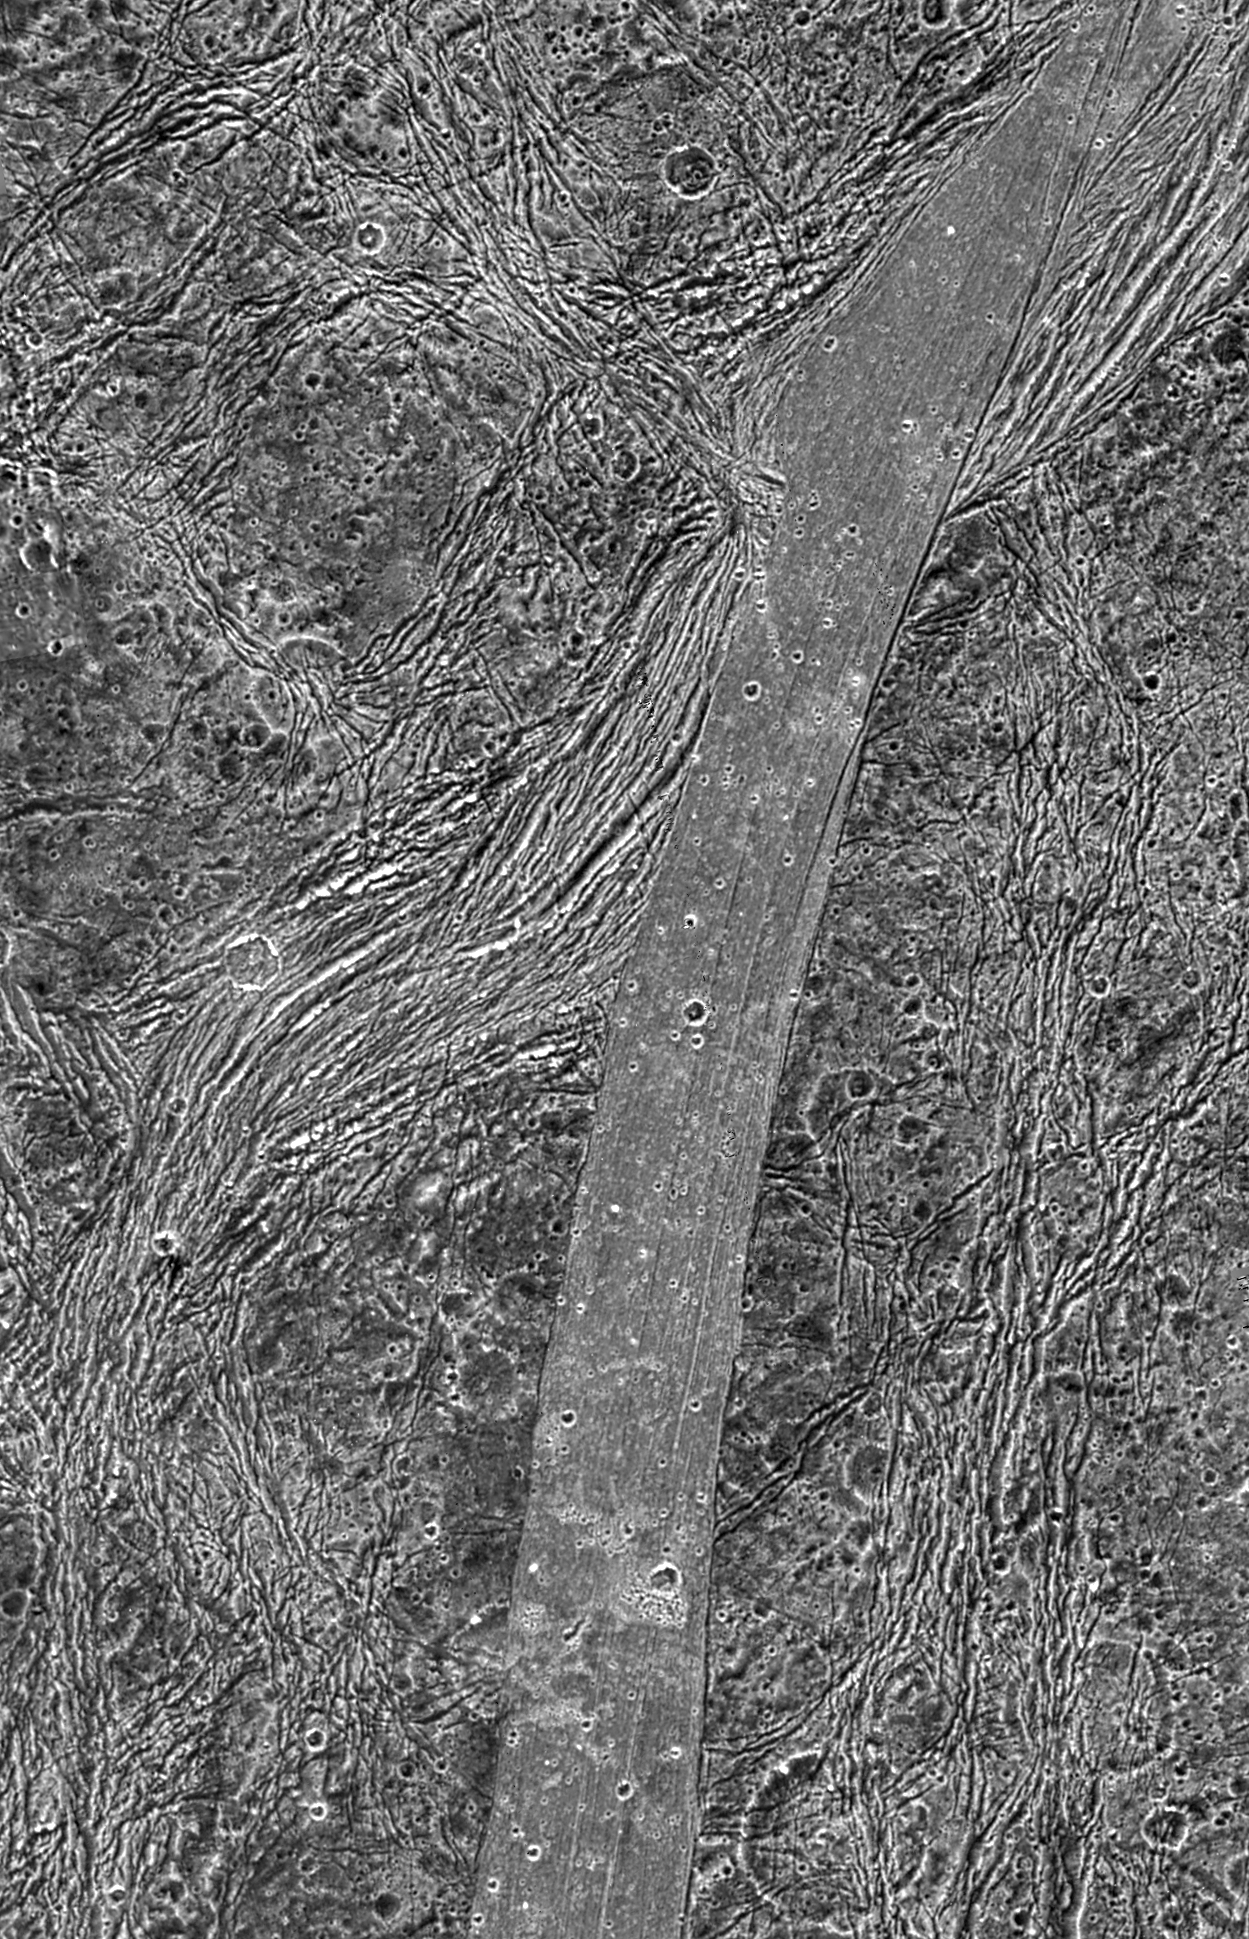

Regional View of Bright and Dark Terrain

This view of the Nicholson Regio/Arbela Sulcus region on Jupiter’s moon Ganymede, taken by NASA’s Galileo spacecraft, shows the stark contrast between the smooth bright terrain and the surrounding highly fractured dark terrain.

This observation was designed in part to distinguish between different models for how Arbela Sulcus and other groove lanes on Ganymede were formed. The volcanic model suggests that a relatively clean, water-rich lava filled a tectonic depression, then cooled to create a smooth surface. Tectonic models suggest that focused faulting and deformation of older dark terrain destroyed the pre-existing texture, which was brightened by exposure of underlying, clean ice. Analysis of these photos suggests a third and unexpected possibility: Arbela Sulcus may be similar to some bands on another of Jupiter’s moons, Europa, formed by tectonic crustal spreading and renewal.

North is to the upper left of the picture and the Sun illuminates the surface from the west. The image, centered at ?14 degrees latitude and 347 degrees longitude, covers an area approximately 258 by 116 kilometers (160 by 72 miles). The resolution is 133 meters (436 feet) per picture element. The images were taken on May 20, 2000, at a range of 13,100 kilometers (8,140 miles).

This image and other images and data received from Galileo are posted on the Galileo mission home page at http://www.jpl.nasa.gov/galileo. Background information and educational context for the images can be found at http://www.jpl.nasa.gov/galileo/sepo

The Jet Propulsion Laboratory, a division of the California Institute of Technology in Pasadena, manages the Galileo mission for NASA’s Office of Space Science, Washington, D.C.

This image was produced by DLR (German Aerospace Center), Berlin, and Brown University, Providence, R.I., http://solarsystem.dlr.de/ andhttp://www.planetary.brown.edu/.

Credit: NASA/JPL/Brown University